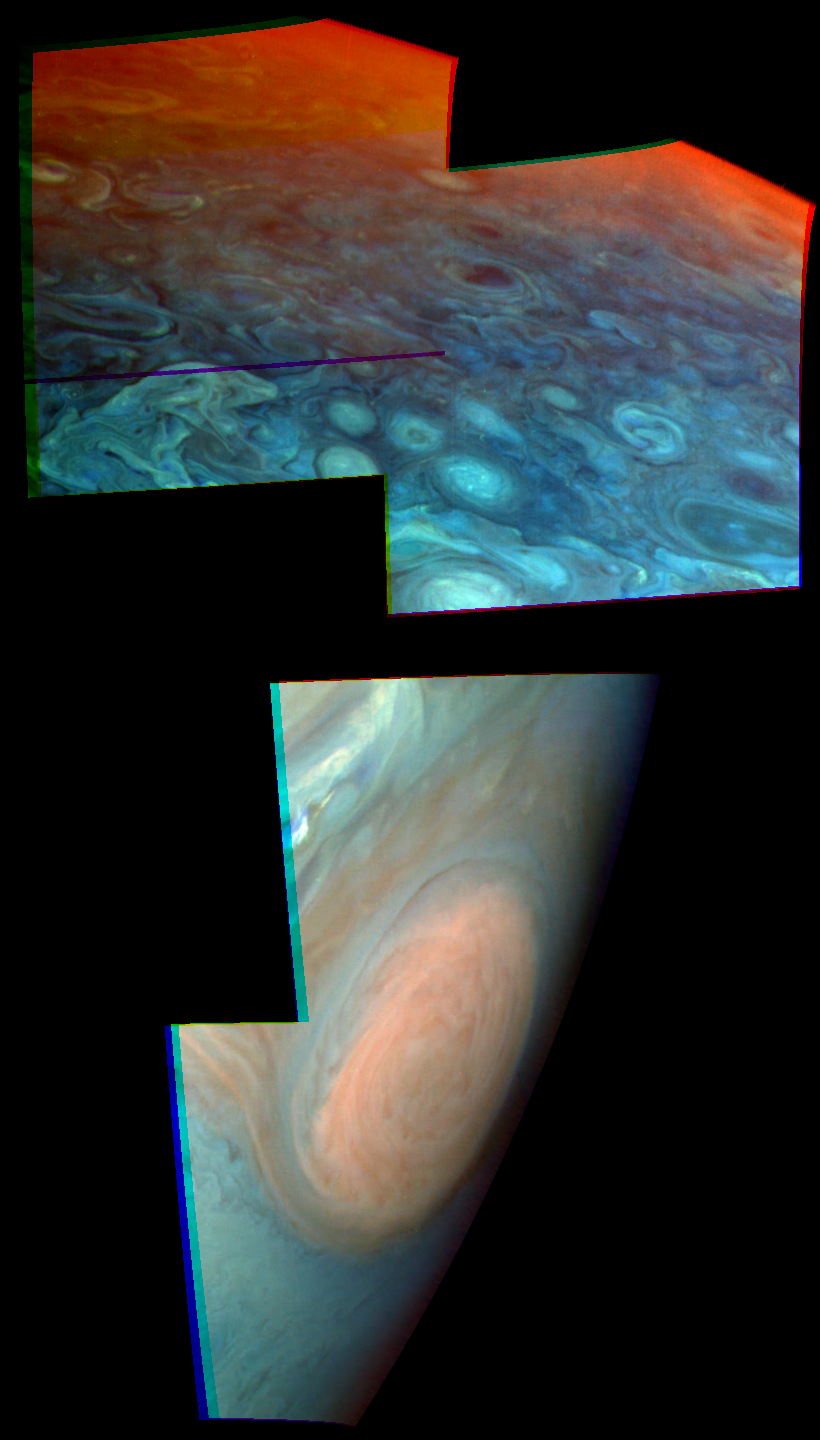

Jupiter Stratospheric Haze Comparison

These two views of Jupiter obtained by the imaging system aboard the Galileo spacecraft show evidence of strikingly different stratospheric hazes between the polar regions and low or mid latitudes. The Great Red Spot shows in one mosaic, centered at about 20 degrees South latitude and taken on June 26, 1996 at a range of 1.46 million kilometers. The other mosaic is centered near 50 degrees North latitude, and was taken on November 4, 1996 at a range of 1.60 million kilometers.

North is at the top in both images. In the Red Spot image, the edge of the planet (limb) runs in a single arc from lower left to upper right, with dark space at lower right. In the polar image, the limb runs in two segments across the top right corner, with dark space at top right. Both images are mosaics; the offset of the individual frames of the mosaic produces the jagged border and the break in the polar limb.

These are false color images, constructed specifically to reveal cloud elevation differences. Three color channels are used. The red channel is an image taken at a near infrared wavelength where methane in Jupiter’s atmosphere is strongly absorbing, and therefore gives no information about deep clouds but reveals high clouds. The green channel is a weaker methane band, and the blue channel is assigned to a wavelength where Jupiter’s atmosphere is transparent. Thus red features indicate high hazes. A view near the edge of the planet accentuates the high hazes because of the slanting path of the line of sight.

The pronounced reddening near the edge of the planet in polar regions indicates a high stratospheric haze. Comparison with the Great Red Spot shows that such a high haze is absent at that latitude. Detailed analysis shows that a stratospheric haze exists at both latitudes but is approximately 50 km higher near the poles. It is likely that the high polar haze is produced by magnetospheric particles, which travel along magnetic field lines and bombard the upper atmosphere in polar regions. The low and mid latitude stratospheric haze are likely caused instead by photochemical reactions.

The Galileo mission is managed by the Jet Propulsion Laboratory for NASA’s Office of Space Science, Washington, D.C.

Credit: NASA/JPL/Cornell University